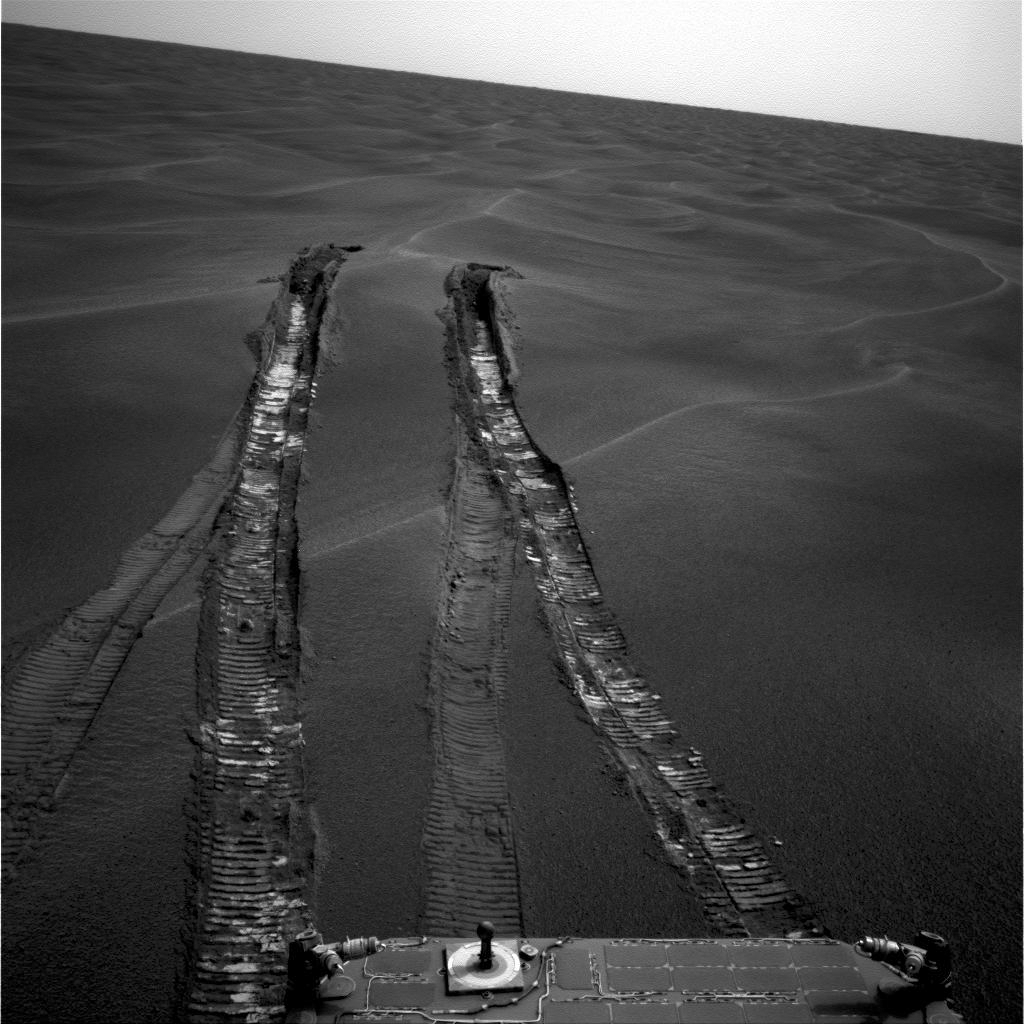

Looking Back at ‘Purgatory Dune’

The wheels of NASA’s Mars Exploration Rover Opportunity dug more than 10 centimeters (4 inches) deep into the soft, sandy material of a wind-shaped ripple in Mars’ Meridiani Planum region during the rover’s 446th martian day, or sol (April 26, 2005). Getting the rover out of the ripple, dubbed “Purgatory Dune,” required more than five weeks of planning, testing, and carefully monitored driving. Opportunity used its navigation camera to capture this look back at the ripple during sol 491 (June 11, 2005), a week after the rover drove safely onto firmer ground. The ripple that became a sand trap is about one-third meter (one foot) tall and 2.5 meters (8 feet) wide.

Credit: NASA/JPL